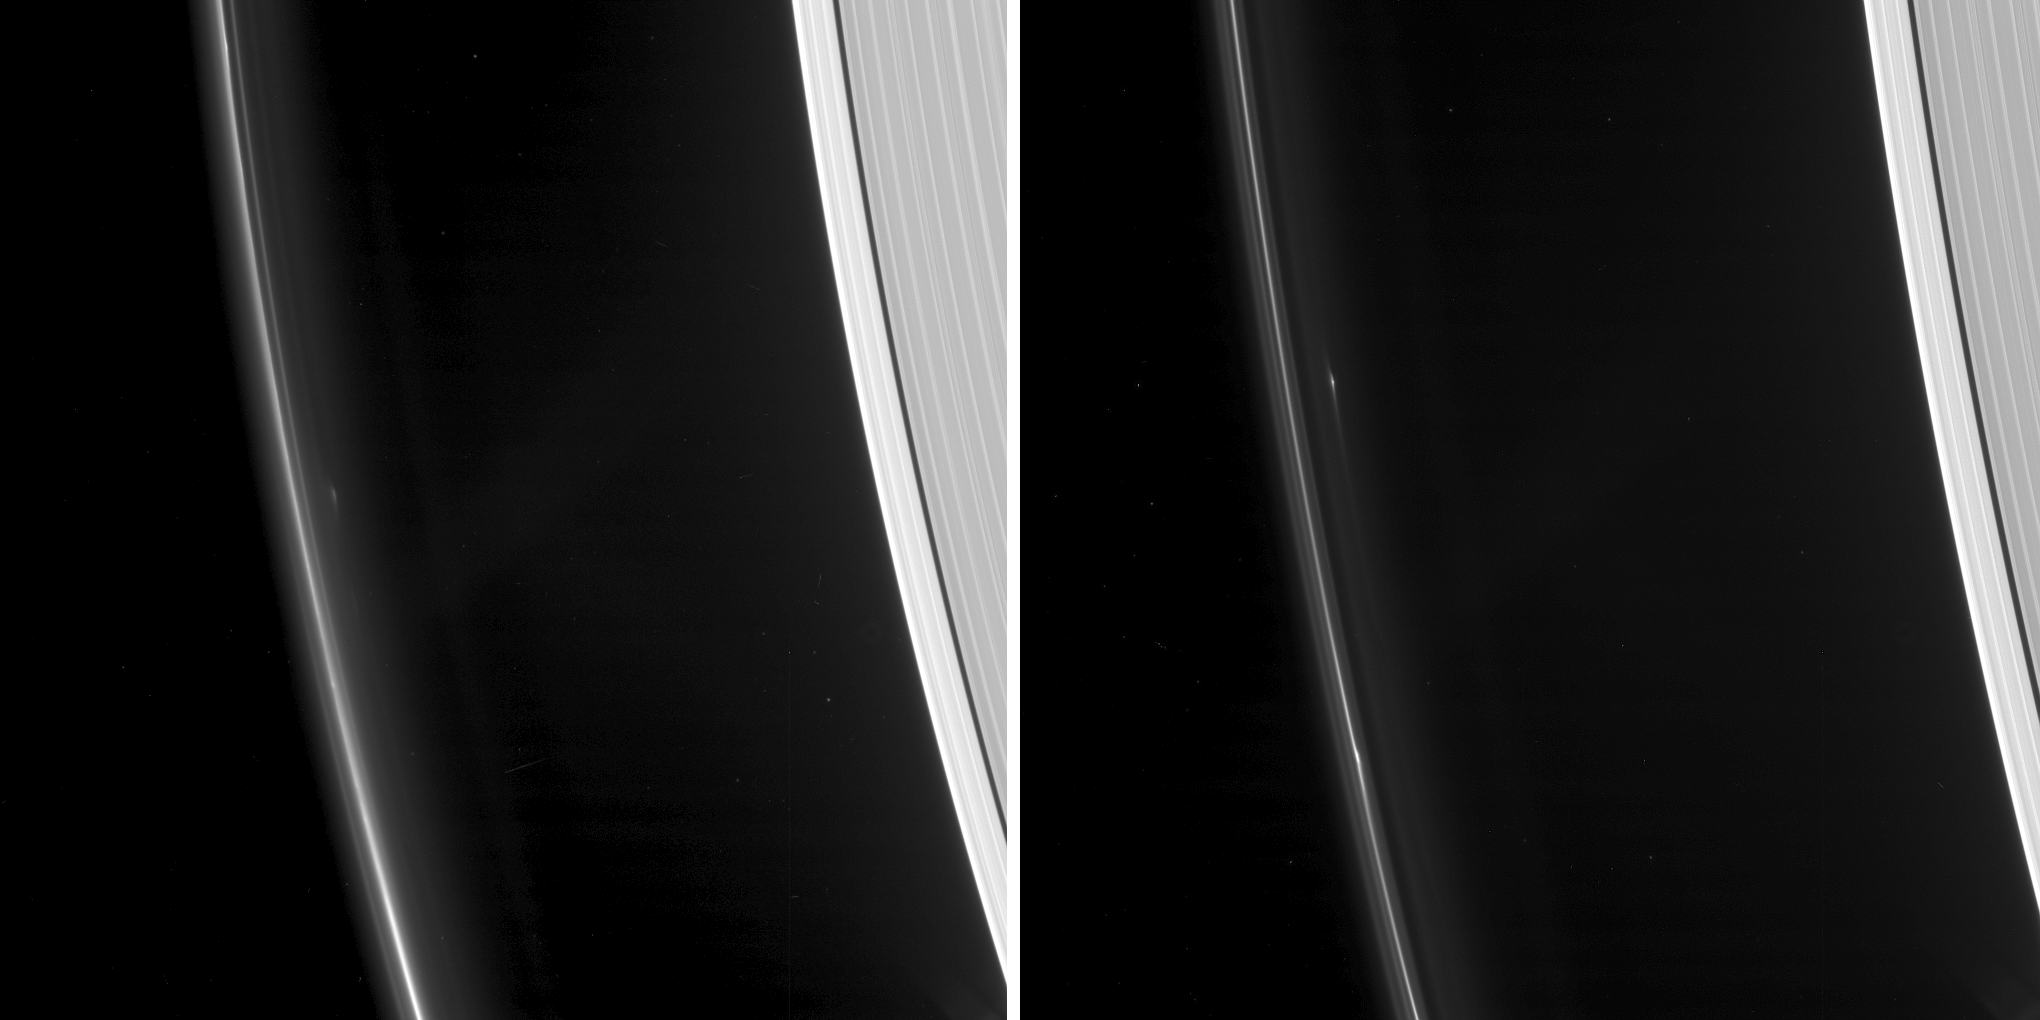

Hardy Objects in Saturn’s F Ring

Annotated Image

As NASA’s Cassini spacecraft continues its weekly ring-grazing orbits, diving just past the outside of Saturn’s F ring, it is tracking several small, persistent objects there.

These images show two such objects that Cassini originally detected in spring 2016, as the spacecraft transitioned from more equatorial orbits to orbits at increasingly high inclination about the planet’s equator.

Imaging team members studying these objects gave them the informal designations F16QA (right image) and F16QB (left image). The researchers have observed that objects such as these occasionally crash through the F ring’s bright core, producing spectacular collisional structures (see PIA08863), similar to those created in 2006 and 2007 by the object designated S/2004 S 6 (see PIA07716).

While these objects may be mostly loose agglomerations of tiny ring particles, scientists suspect that small, fairly solid bodies lurk within each object, given that they have survived several collisions with the ring since their discovery. The faint retinue of dust around them is likely the result of the most recent collision each underwent before these images were obtained.

The researchers think these objects originally form as loose clumps in the F ring core as a result of perturbations triggered by Saturn’s moon Prometheus (see PIA08397 and PIA08947). If they survive subsequent encounters with Prometheus, their orbits can evolve, eventually leading to core-crossing clumps that produce spectacular features, even though they collide with the ring at low speeds.

The images were obtained using the Cassini spacecraft narrow-angle camera on Feb. 5, 2017, at a distance of 610,000 miles (982,000 kilometers, left image) and 556,000 miles (894,000 kilometers, right image) from the F ring. Image scale is about 4 miles (6 kilometers) per pixel.

The Cassini mission is a cooperative project of NASA, ESA (the European Space Agency) and the Italian Space Agency. The Jet Propulsion Laboratory, a division of the California Institute of Technology in Pasadena, manages the mission for NASA’s Science Mission Directorate, Washington. The Cassini orbiter and its two onboard cameras were designed, developed and assembled at JPL. The imaging operations center is based at the Space Science Institute in Boulder, Colorado.

Credit: NASA/JPL-Caltech/Space Science Institute